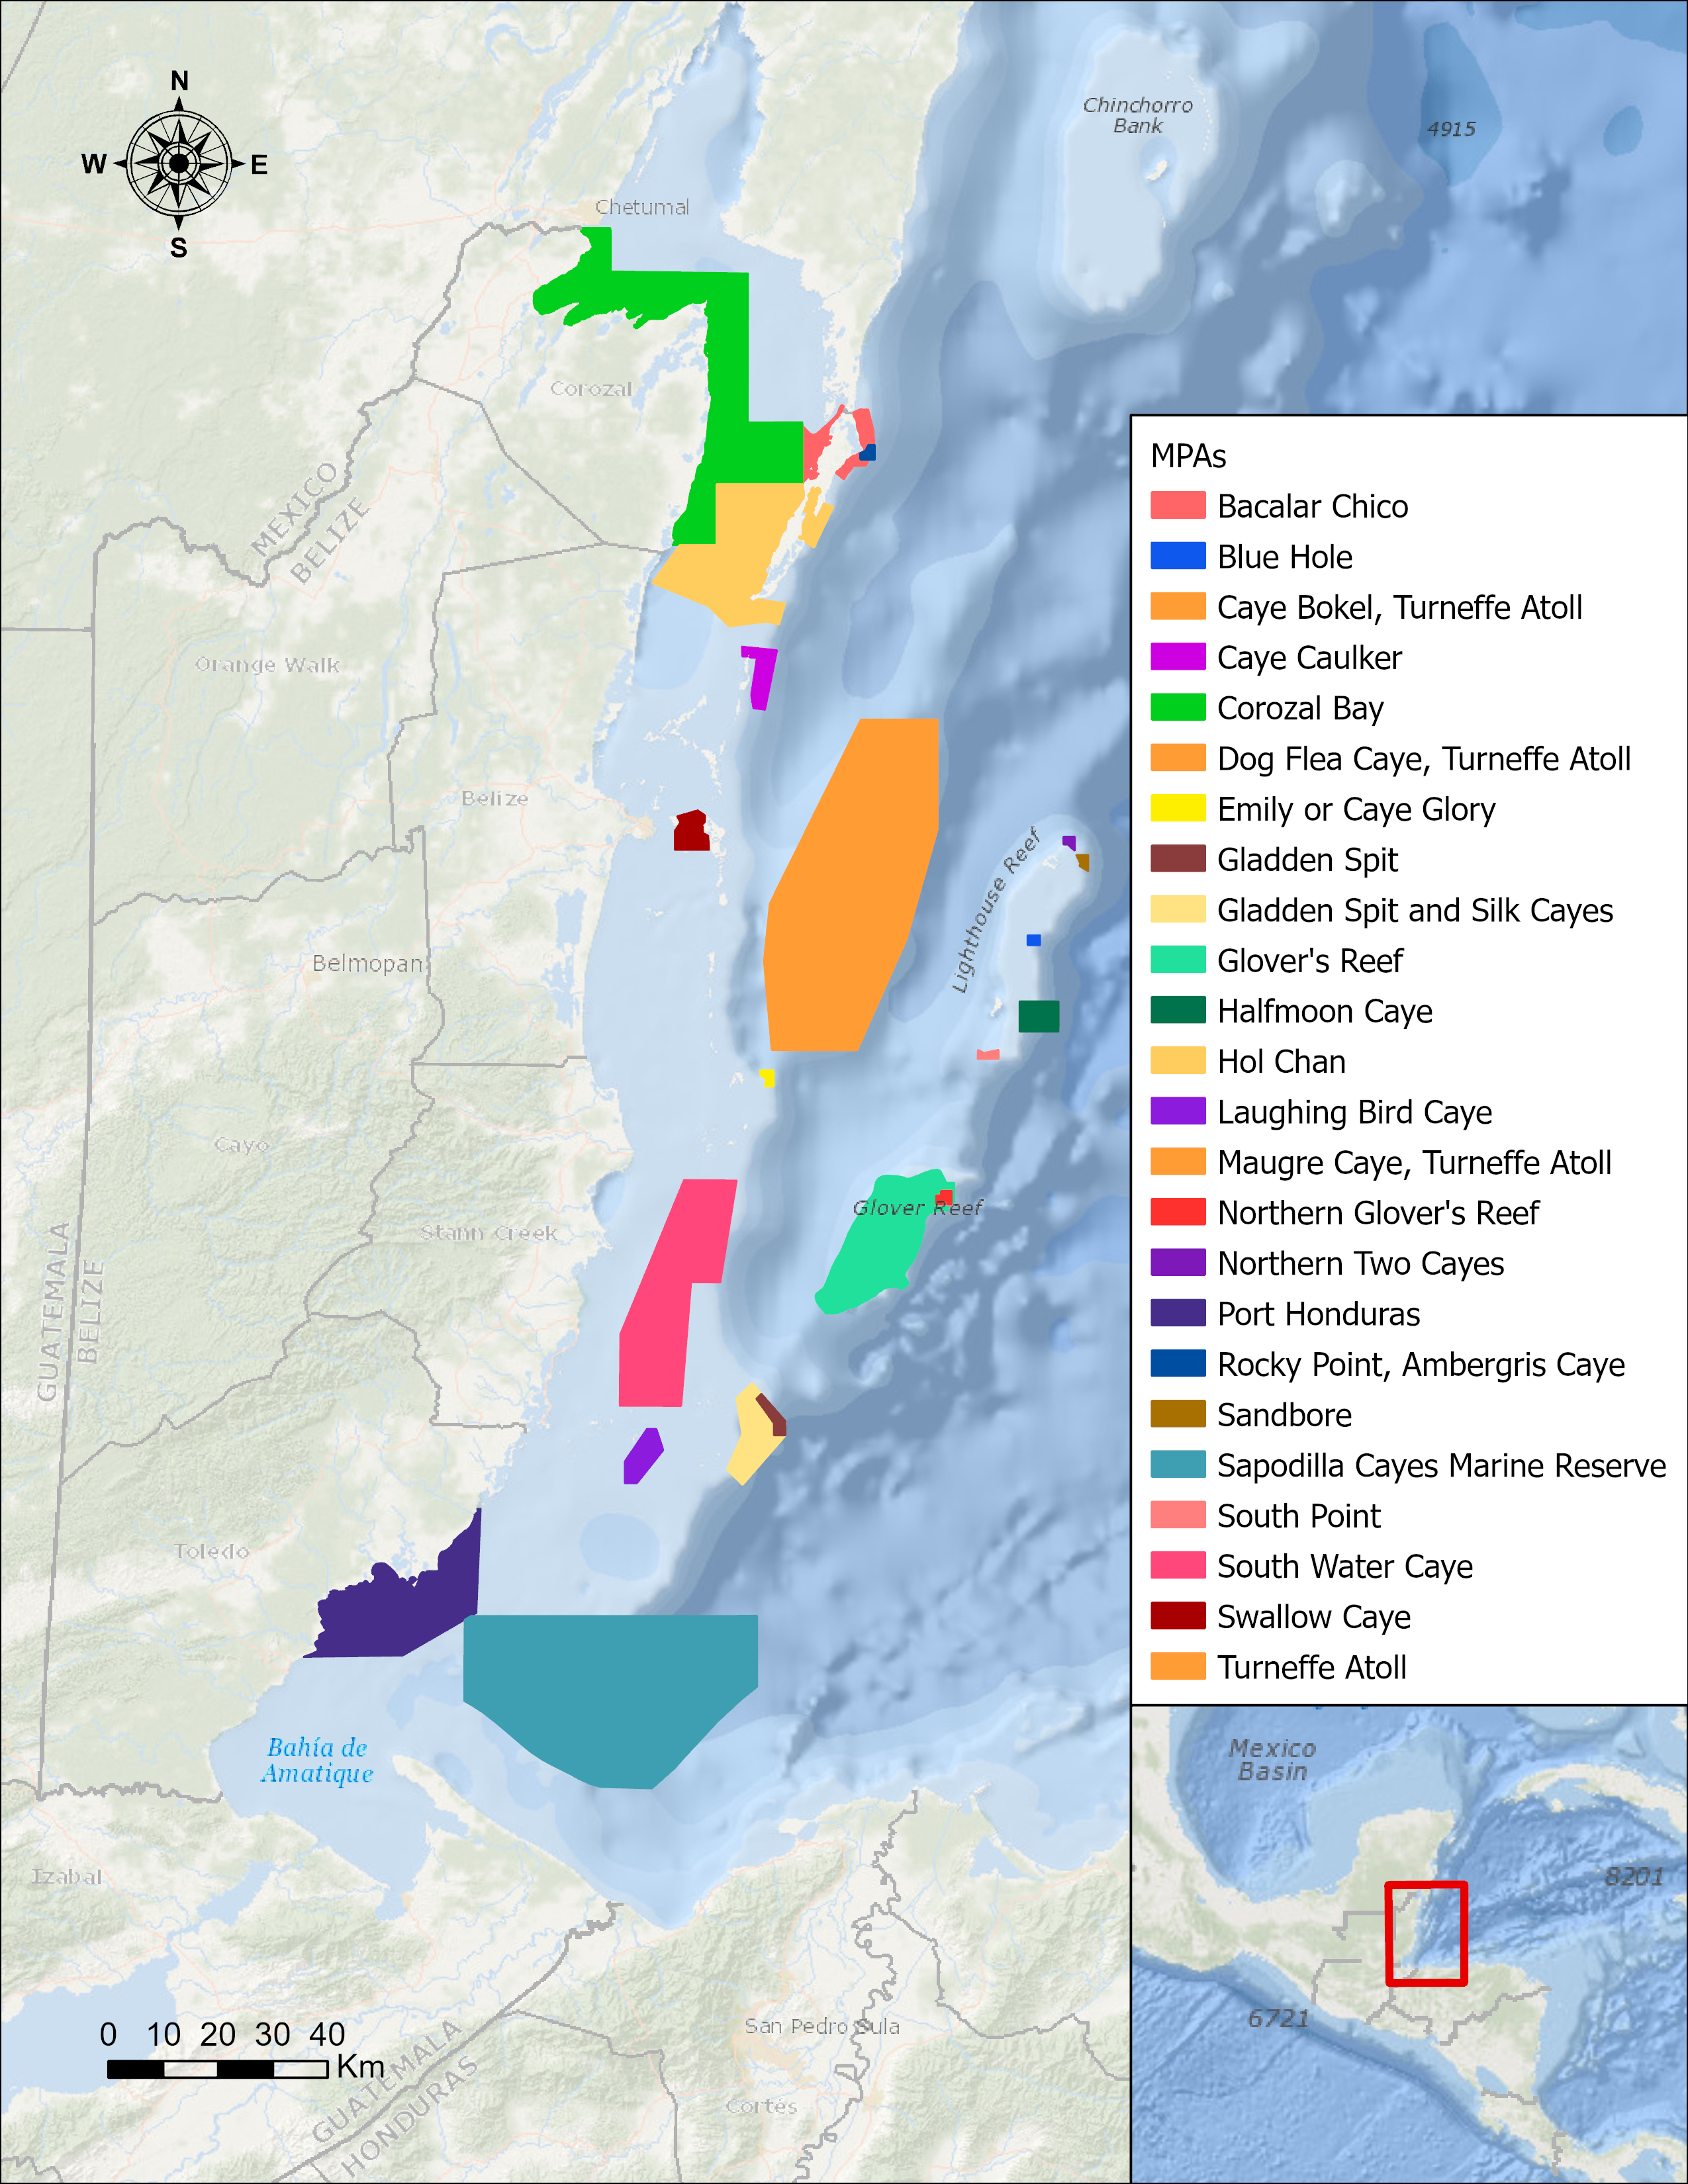

Map Shows Belizean Protected Areas Assessed for Risk

In a paper published in November 2022 in Frontiers in Remote Sensing, researchers at NASA’s Jet Propulsion Laboratory, with colleagues in Belize, used data from the Moderate Resolution Imaging Spectroradiometer (MODIS) instrument aboard NASA’s Aqua satellite to rank 24 protected marine areas off the Belizean coast based on the risks coral face from murky water and rising temperatures.

All the areas are part of the 185-mile-long (298-kilometer-long) Belize Barrier Reef Reserve System, which encompasses a vibrant network of marine environments that supports thousands of animal and plant species and drives the Central American country’s largest industry, tourism. The system is one of about 1,200 UNESCO World Heritage sites around the world.

Analyzing imagery from 2002 to 2022, researchers developed a coral vulnerability index – a score between 2 and 12 that characterizes the risk to coral, with higher scores signifying greater risk. Their findings could help management authorities protect the reefs from human impacts such as development, overfishing, pollution, and climate change.

Port Honduras Marine Reserve, a 156-square-mile (40,000-hectare) protected area in southern Belize, showed the highest coral vulnerability score: 10 out of 12. Based on the index, the study flags Port Honduras, Swallow Caye Wildlife Sanctuary, Sapodilla Cayes Marine Reserve, and Corozal Bay Wildlife Sanctuary as areas for concern.

Credit: NASA/JPL-Caltech